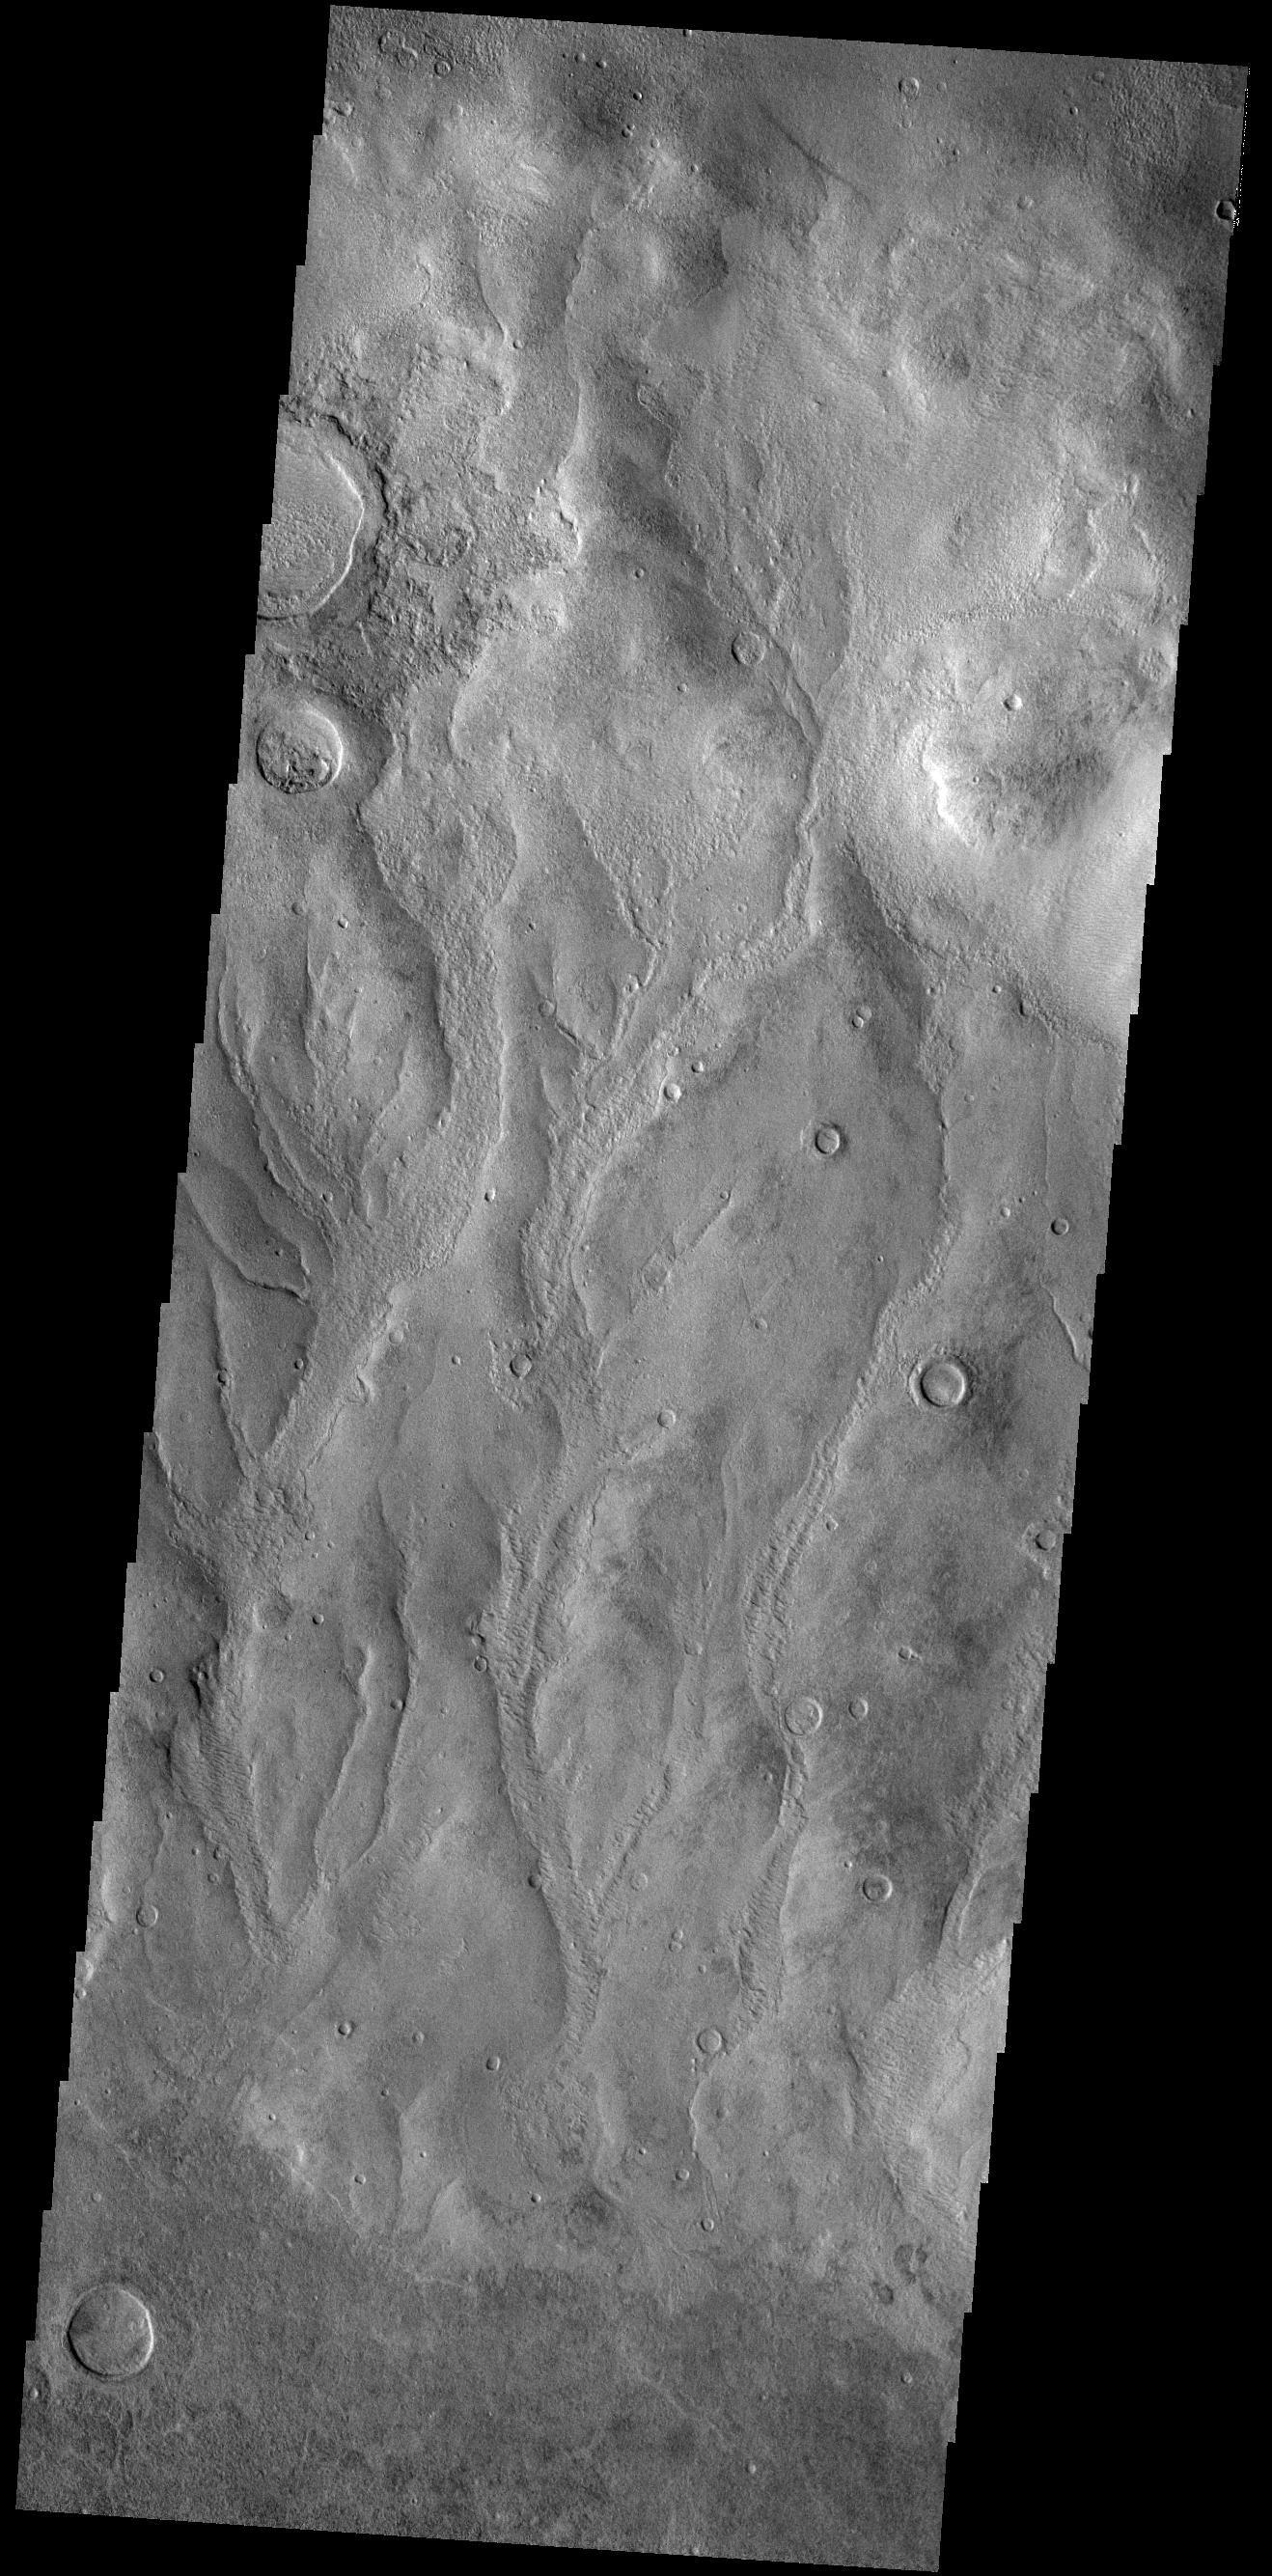

Kaiser Crater Gullies

Today’s VIS image shows part of the inner rim of Kaiser Crater. The rim has been dissected by numerous gullies. Kaiser Crater is located in Noachis Terra.

Credit: NASA/JPL-Caltech/ASU